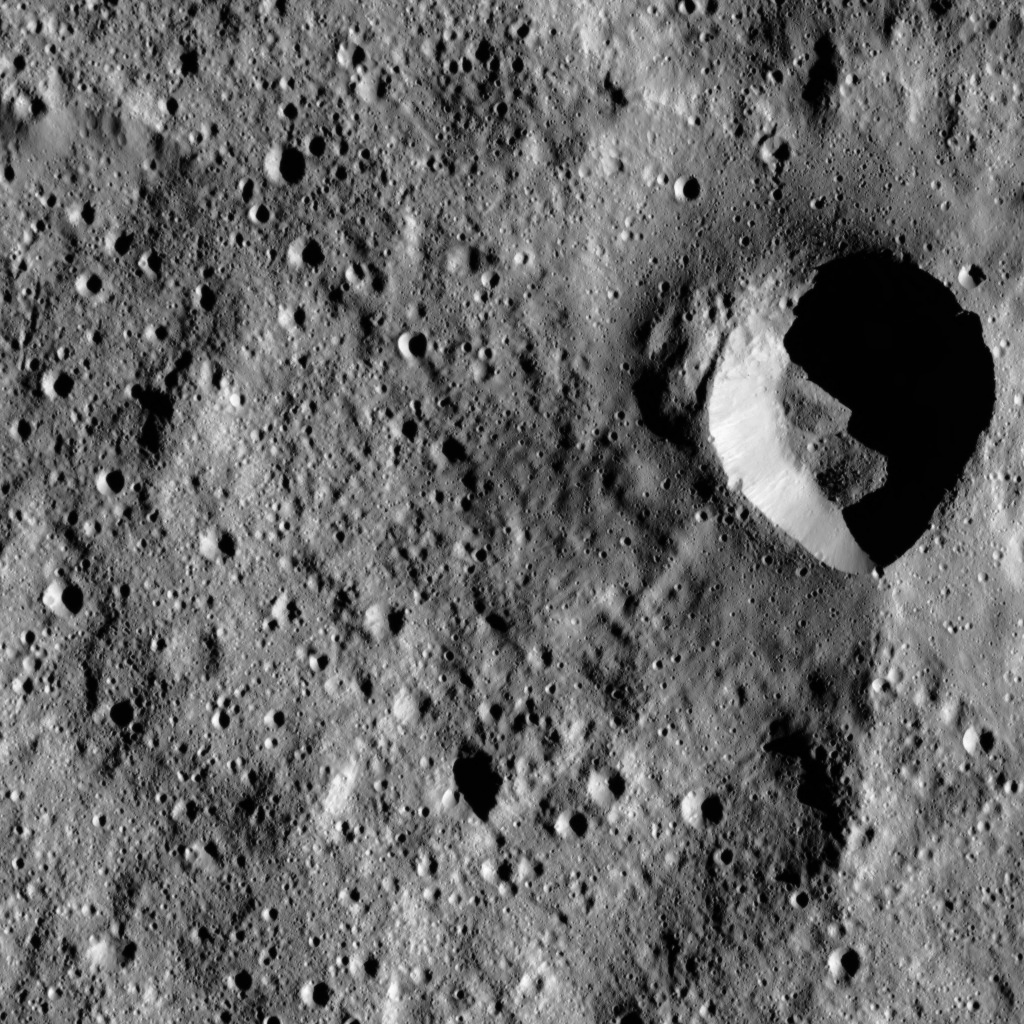

Dawn LAMO Image 31

This image, taken by the framing camera aboard NASA’s Dawn spacecraft shows a fresh impact crater with an asymmetric rim. The crater displays a sharp rim over much of its perimeter that is interrupted by a smooth area in the north. The crater is surrounded by a smooth ejecta blanket, and its floor is covered by mass wasting material — that is, material that has fallen down the steep walls into the crater’s interior.

The fresh crater appears to have disrupted the faded rim of a much older, and larger, impact feature. Part of that older crater rim is seen immediately below the fresh crater.

The image is centered at approximately 53.7 degrees south latitude, 332.1 degrees east longitude. Dawn captured the scene on Jan. 6, 2016, from its low-altitude mapping orbit (LAMO), at an altitude of 237 miles (381 kilometers) above Ceres. The image resolution is 102 feet (31 meters) per pixel.

Dawn’s mission is managed by JPL for NASA’s Science Mission Directorate in Washington. Dawn is a project of the directorate’s Discovery Program, managed by NASA’s Marshall Space Flight Center in Huntsville, Alabama. UCLA is responsible for overall Dawn mission science. Orbital ATK, Inc., in Dulles, Virginia, designed and built the spacecraft. The German Aerospace Center, the Max Planck Institute for Solar System Research, the Italian Space Agency and the Italian National Astrophysical Institute are international partners on the mission team.

Credit: NASA/JPL-Caltech/UCLA/MPS/DLR/IDA